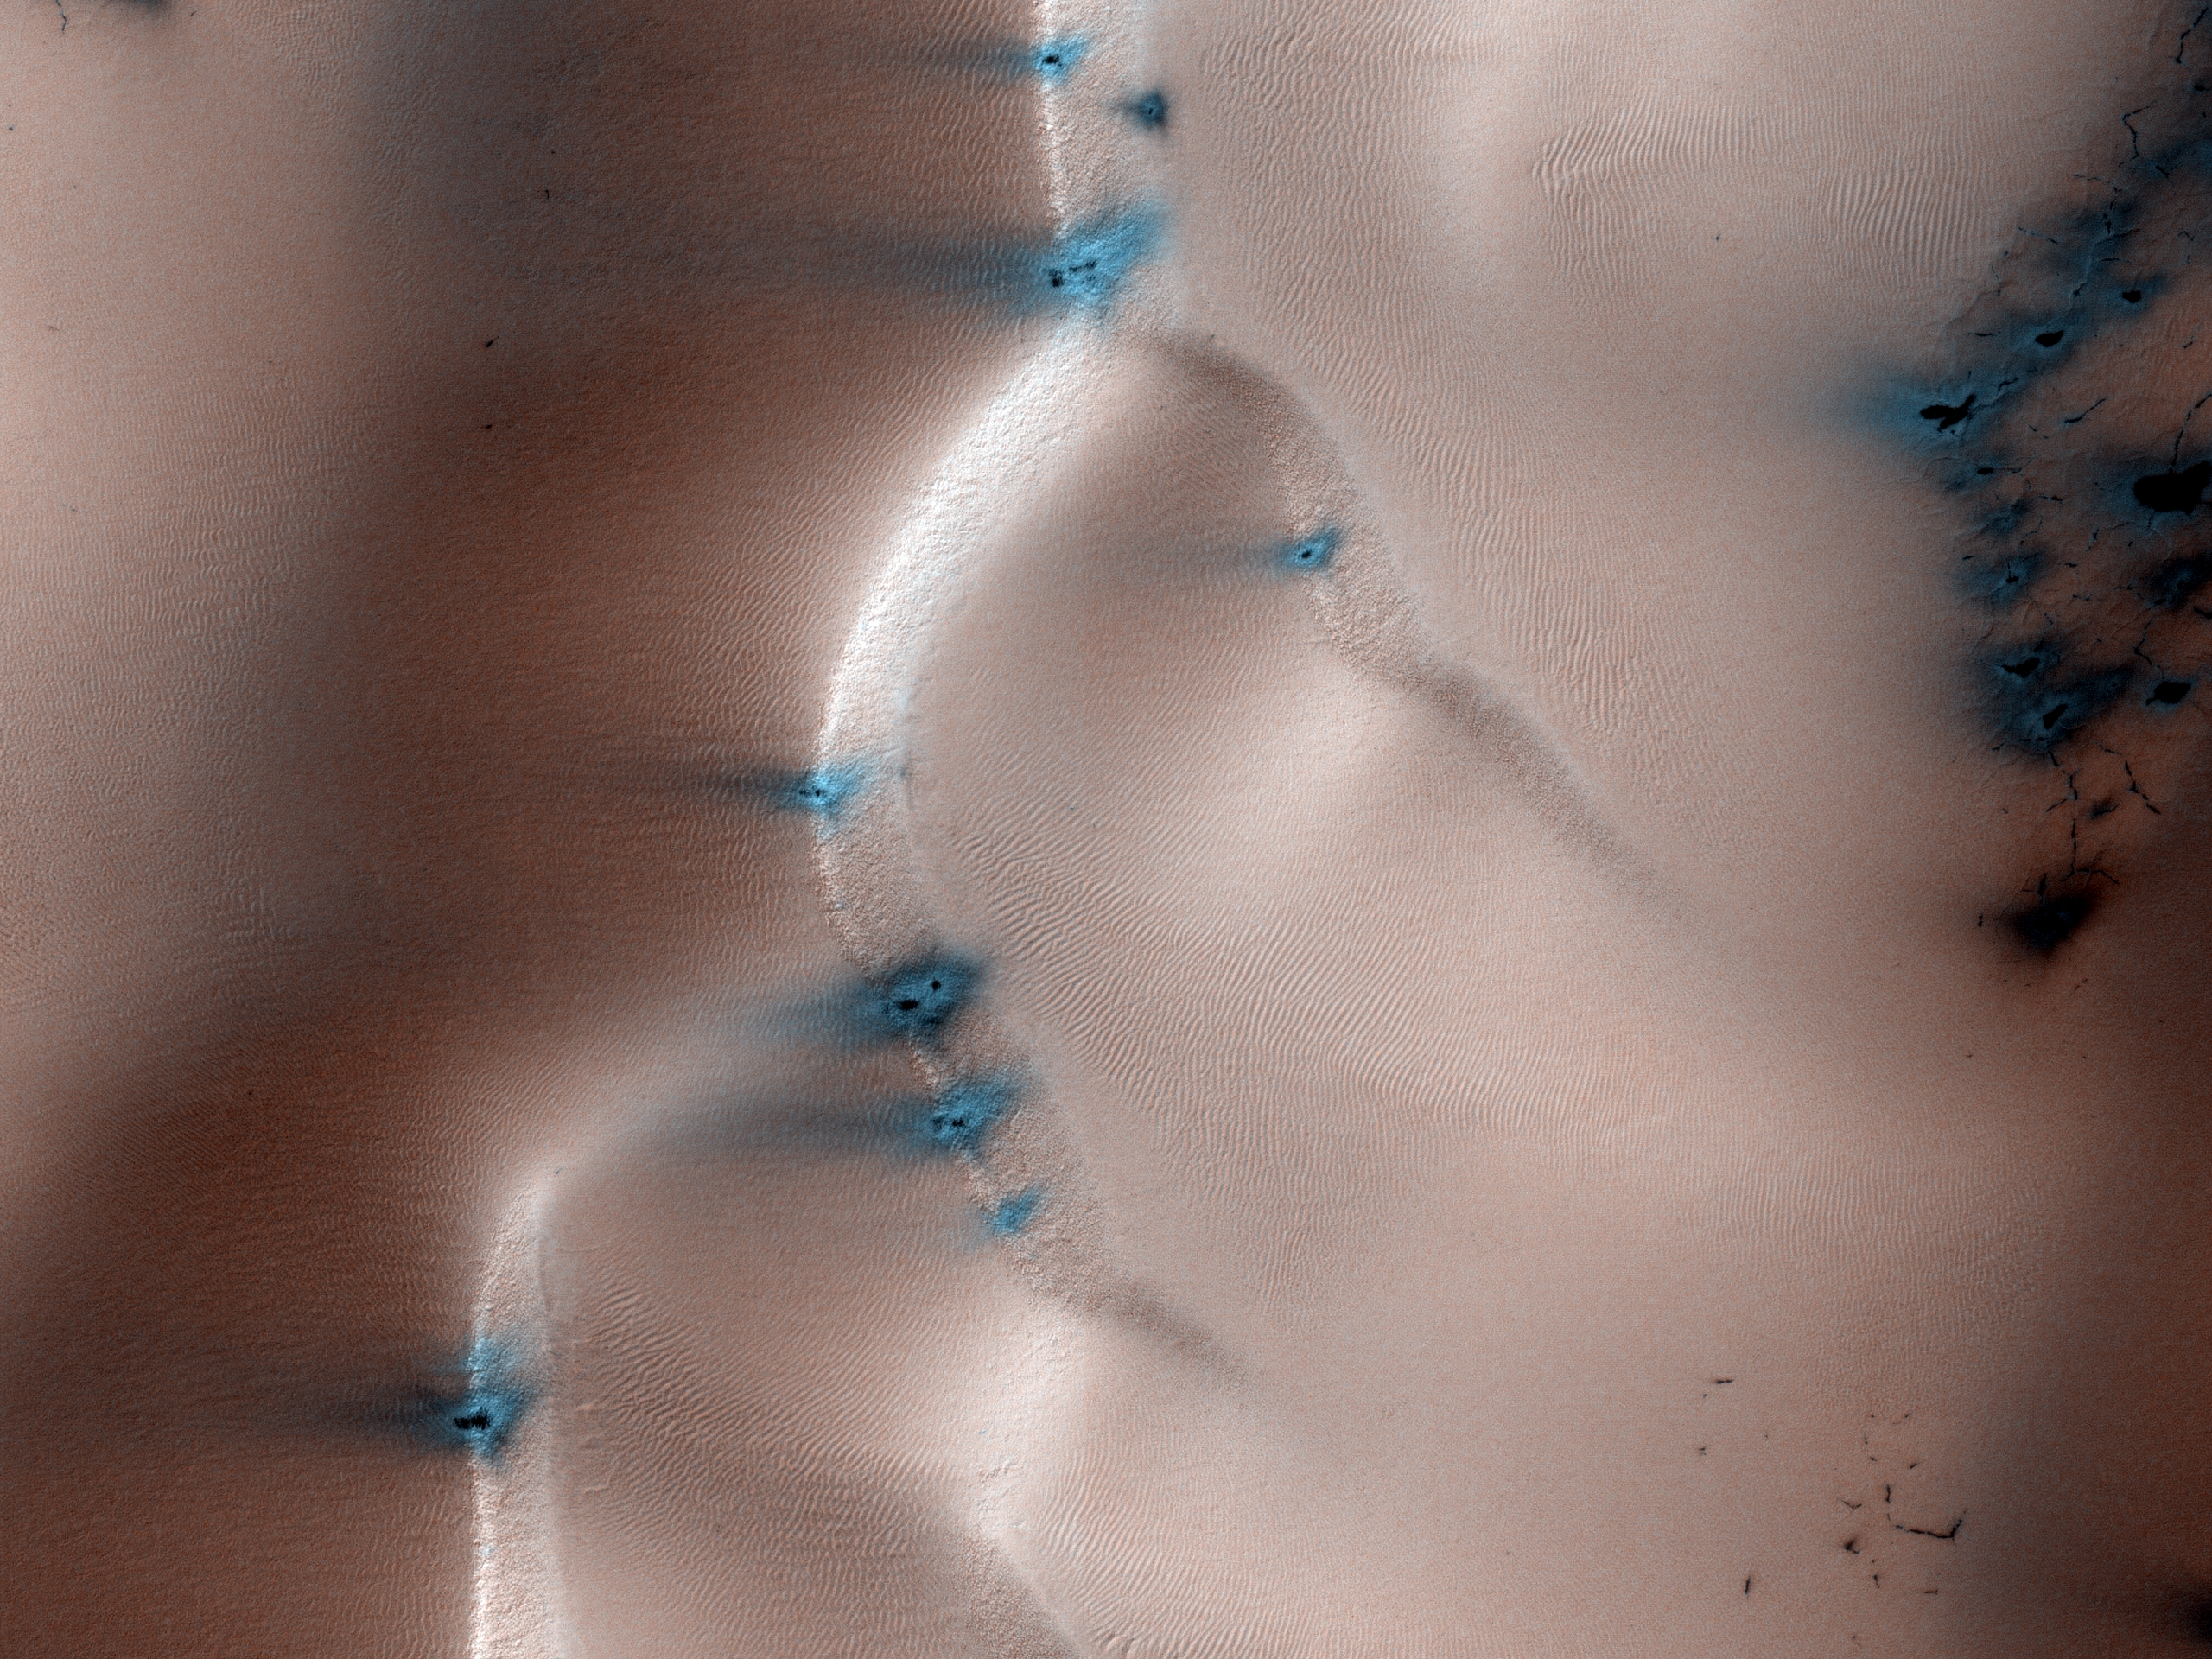

Sand Dune Field in Richardson Crater

This observation from NASA’s Mars Reconnaissance Orbiter (MRO) is a view of the sand dune field in Richardson Crater covered with seasonal frost.

The subimage is a close-up view (1 MB) of defrosting patterns on the dunes. The frost is a combination of frozen carbon dioxide and some water ice that covers the dunes in the winter and spring. As the seasonal frost sublimes away, odd features such as spots, fans, and streaks form.

Small dark streaks on the dune slip face slopes may be where recent avalanches of sand, or perhaps wind, has moved the dark sand underlying the frost, or where frost has been removed to expose the sand. Alternatively, the dark streaks may be patches of coarse-grained ice that are clear enough so that the dark material below the ice is visible. The slip faces indicate that the general direction of sand transport is from the right to the left across the full image.

It has been hypothesized that the dark spots and fans may be “geysers” or “cold gas jets” that form when sublimation processes trap gas at the bottom of the ice. The gas is released through cracks in the ice, entraining dust from below the ice and scattering it onto the surface to form the dark spots and fans.

The high resolution, stereo, and low light imaging capabilities of HiRISE has provided new insight into the processes that form these features. Repeated imaging in a variety of locations will provide a record of their development and evolution.

The University of Arizona, Tucson, operates the HiRISE camera, which was built by Ball Aerospace & Technologies Corp., Boulder, Colo. NASA’s Jet Propulsion Laboratory, a division of the California Institute of Technology, Pasadena, manages the Mars Reconnaissance Orbiter for the NASA Science Mission Directorate, Washington. Lockheed Martin Space Systems, Denver, is the spacecraft development and integration contractor for the project and built the spacecraft.

Originally released on July 7, 2010

Credit: NASA/JPL-Caltech/University of Arizona